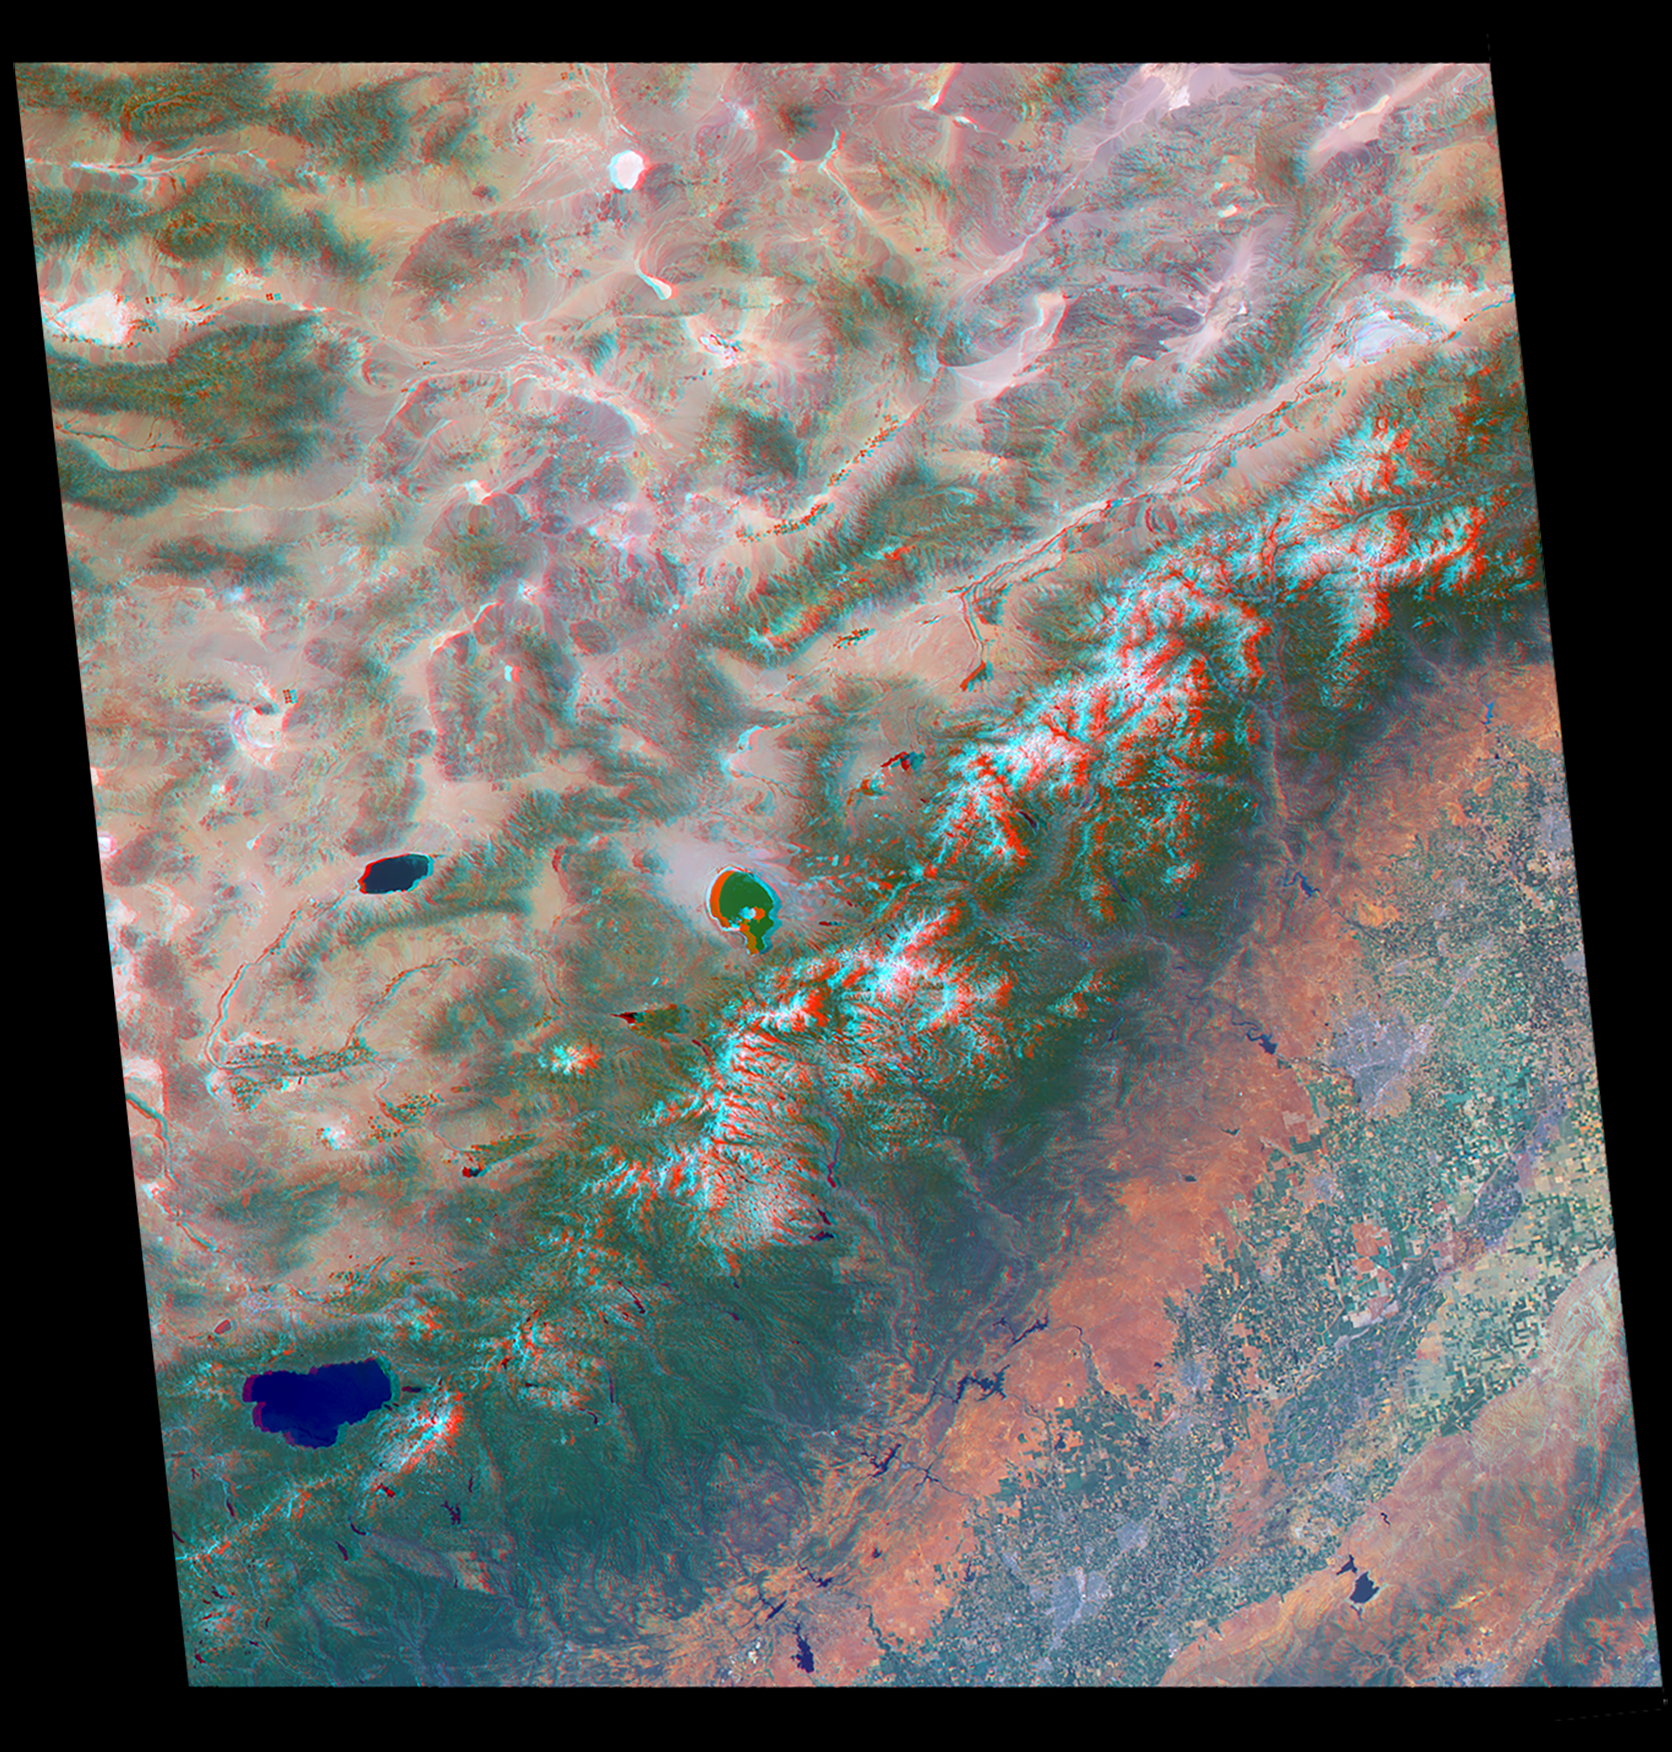

America’s National Parks Viewed in 3D by NASA’s MISR (Anaglyph 4)

Annotated Version

Just in time for the U.S. National Park Service’s Centennial celebration on Aug. 25, NASA’s Multiangle Imaging SpectroRadiometer (MISR) instrument aboard NASA’s Terra satellite is releasing four new anaglyphs that showcase 33 of our nation’s national parks, monuments, historical sites and recreation areas in glorious 3D.

Shown in the annotated image are Sequoia National Park, Kings Canyon National Park, Manzanar National Historic Site, Devils Postpile National Monument, Yosemite National Park, and parts of Death Valley National Park.

MISR views Earth with nine cameras pointed at different angles, giving it the unique capability to produce anaglyphs, stereoscopic images that allow the viewer to experience the landscape in three dimensions. The anaglyphs were made by combining data from MISR’s vertical-viewing and 46-degree forward-pointing camera. You will need red-blue glasses in order to experience the 3D effect; ensure you place the red lens over your left eye. The images have been rotated so that north is to the left in order to enable 3D viewing because the Terra satellite flies from north to south. All of the images are 235 miles (378 kilometers) from west to east.

These data were acquired July 7, 2016, Orbit 88051. Other MISR data are available through the NASA Langley Research Center; for more information go to http://eosweb.larc.nasa.gov/project/misr/misr_table. MISR was built and is managed by NASA’s Jet Propulsion Laboratory, Pasadena, California, for NASA’s Science Mission Directorate, Washington, D.C. The Terra spacecraft is managed by NASA’s Goddard Space Flight Center, Greenbelt, Maryland. The MISR data were obtained from the NASA Langley Research Center Atmospheric Science Data Center, Hampton, Virginia. JPL is a division of the California Institute of Technology in Pasadena.

Credit: NASA/GSFC/LaRC/JPL-Caltech, MISR Team